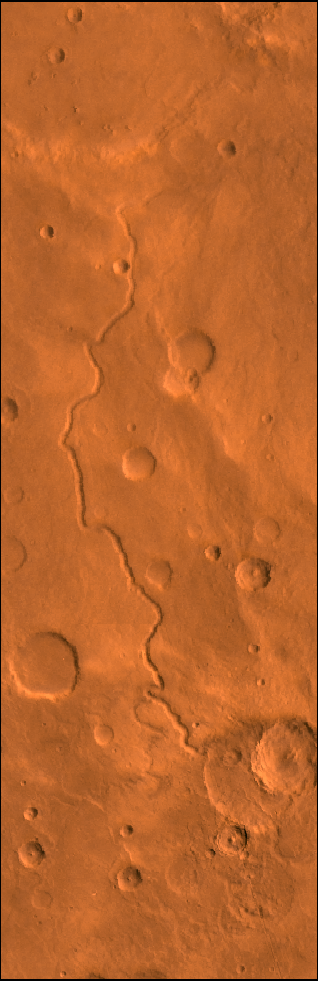

Scamander Vallis

A color image of Scamander Vallis on Mars; north toward top. The scene shows heavily cratered highlands dissected by the slightly sinuous gully of Scamander Vallis. The channel begins by dissecting a steep slope of an impact crater wall and abruptly ends about 180 km north of the crater.

This image is a composite of Viking medium-resolution images in black and white and low-resolution images in color. The image extends from latitude 13 degrees N. to 19 degrees N. and from longitude 330 degrees to 332 degrees; Mercator projection.

The lack of tributaries, fairly straight path, and steep walls of the channel suggest spring sapping as a mode of origin. The abrupt termination may have resulted from burial by younger deposits or perhaps the flows percolated into the surface materials and continued underground.

Credit: NASA/JPL/USGS